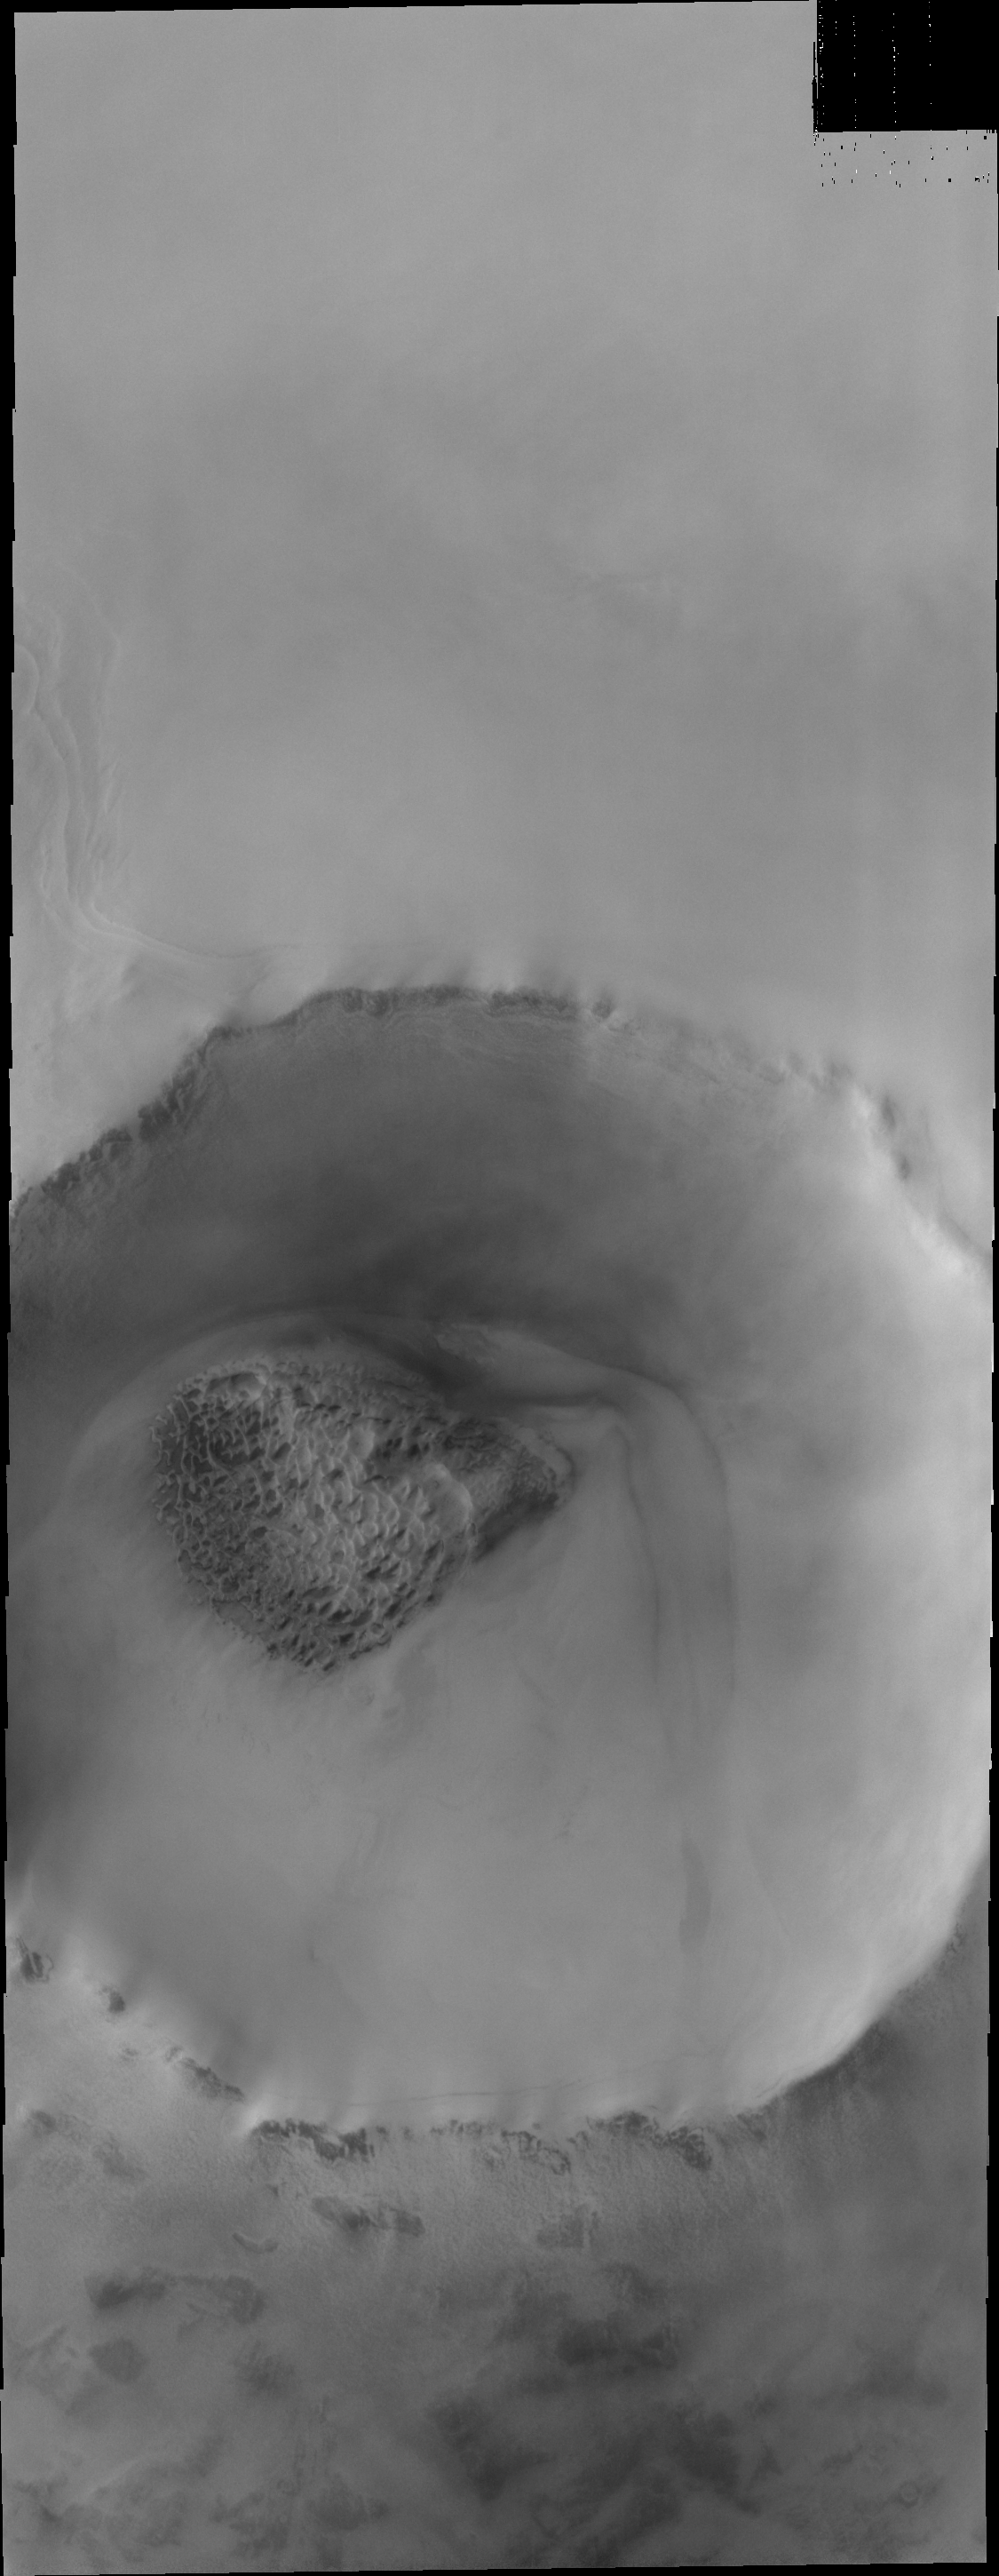

Polar Dunes

The dunes in this polar crater are starting to darken as the sun warms the surface and the frost sublimates (becomes gas).

Image information: VIS instrument. Latitude 79.2N, Longitude 61.1E. 20 meter/pixel resolution.

Please see the THEMIS Data Citation Note for details on crediting THEMIS images.

Note: this THEMIS visual image has not been radiometrically nor geometrically calibrated for this preliminary release. An empirical correction has been performed to remove instrumental effects. A linear shift has been applied in the cross-track and down-track direction to approximate spacecraft and planetary motion. Fully calibrated and geometrically projected images will be released through the Planetary Data System in accordance with Project policies at a later time.

NASA’s Jet Propulsion Laboratory manages the 2001 Mars Odyssey mission for NASA’s Office of Space Science, Washington, D.C. The Thermal Emission Imaging System (THEMIS) was developed by Arizona State University, Tempe, in collaboration with Raytheon Santa Barbara Remote Sensing. The THEMIS investigation is led by Dr. Philip Christensen at Arizona State University. Lockheed Martin Astronautics, Denver, is the prime contractor for the Odyssey project, and developed and built the orbiter. Mission operations are conducted jointly from Lockheed Martin and from JPL, a division of the California Institute of Technology in Pasadena.

Credit: NASA/JPL/ASU